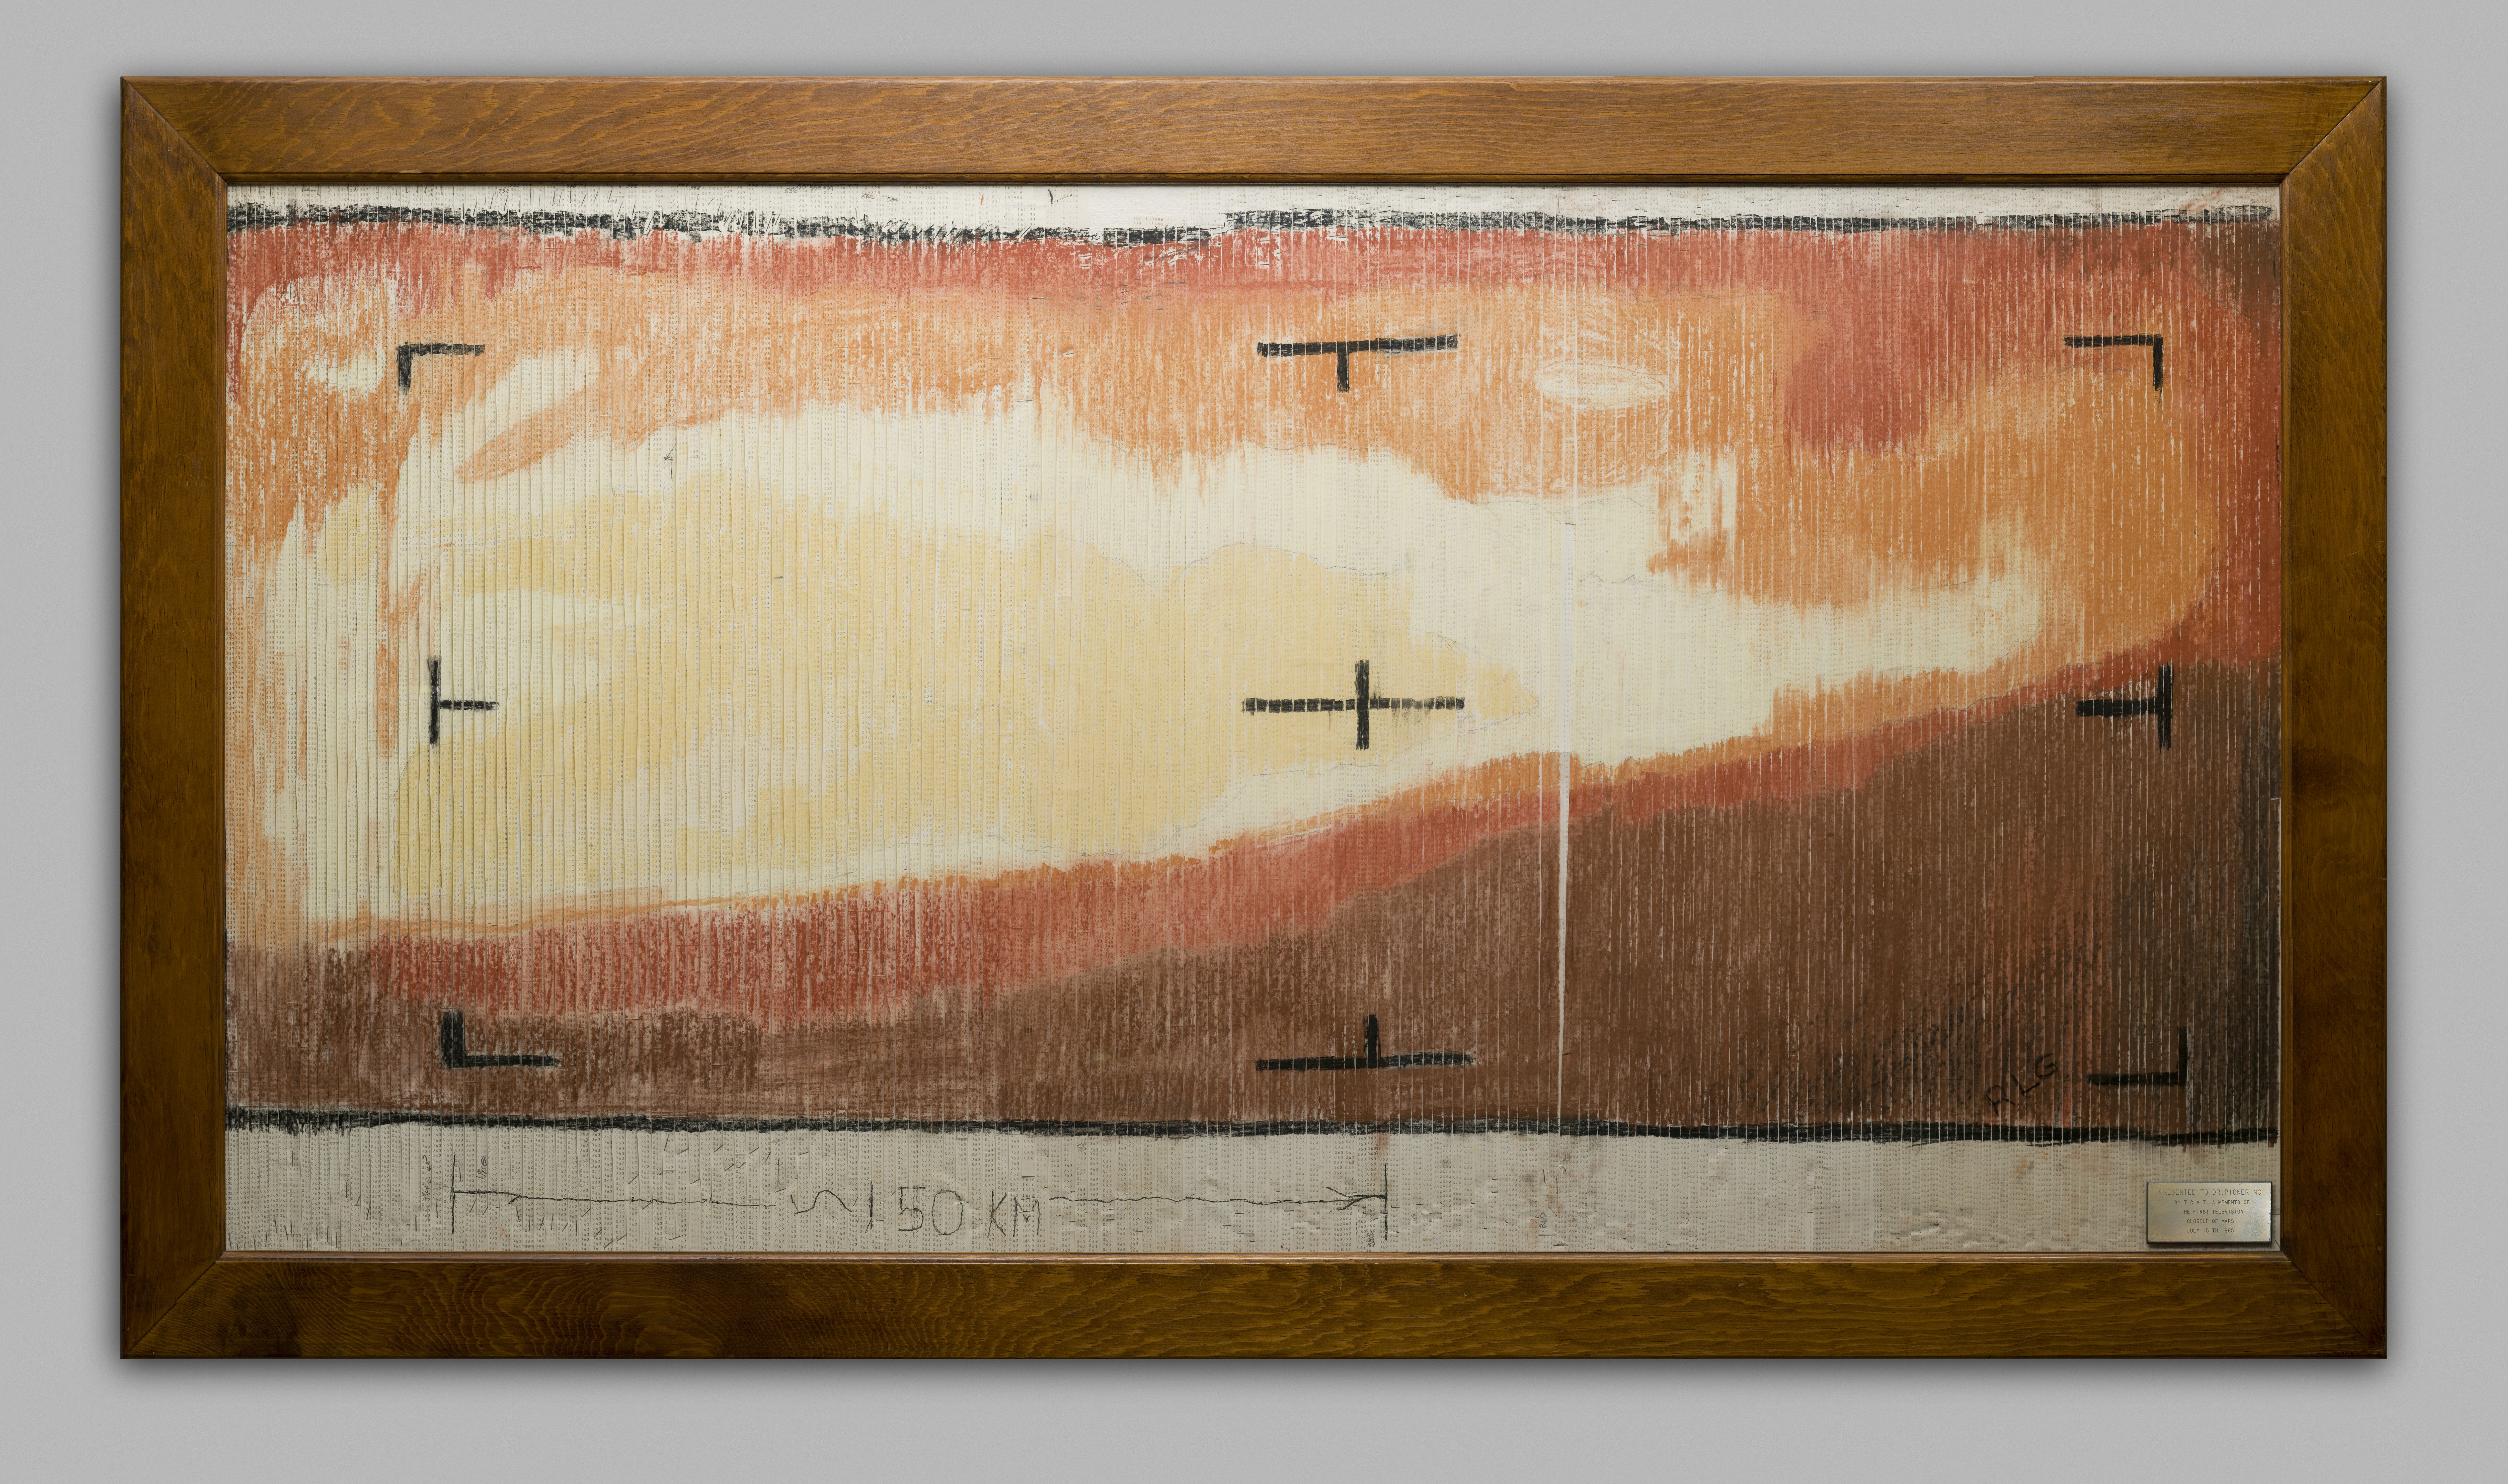

First TV Image of Mars (Hand Colored)

A “real-time data translator” machine converted a Mariner 4 digital image data into numbers printed on strips of paper. Too anxious to wait for the official processed image, employees from the Telecommunications Section at NASA’s Jet Propulsion Laboratory, attached these strips side by side to a display panel and hand colored the numbers like a paint-by-numbers picture. The completed image was framed and presented to JPL director, William H. Pickering. Mariner 4 was launched on November 28, 1964 and journeyed for 228 days to the Red Planet, providing the first close-range images of Mars.

The spacecraft carried a television camera and six other science instruments to study the Martian atmosphere and surface. The 22 photographs taken by Mariner revealed the existence of lunar type craters upon a desert-like surface. After completing its mission, Mariner 4 continued past Mars to the far side of the Sun. On December 20, 1967, all operations of the spacecraft were ended.

For more information about this story see www.directedplay.com/first-tv-image-of-mars.

The Jet Propulsion Laboratory, a division of the California Institute of Technology in Pasadena, managed the Mariner 4 mission for NASA, Washington, D.C.

Credit: NASA/JPL-Caltech/Dan Goods